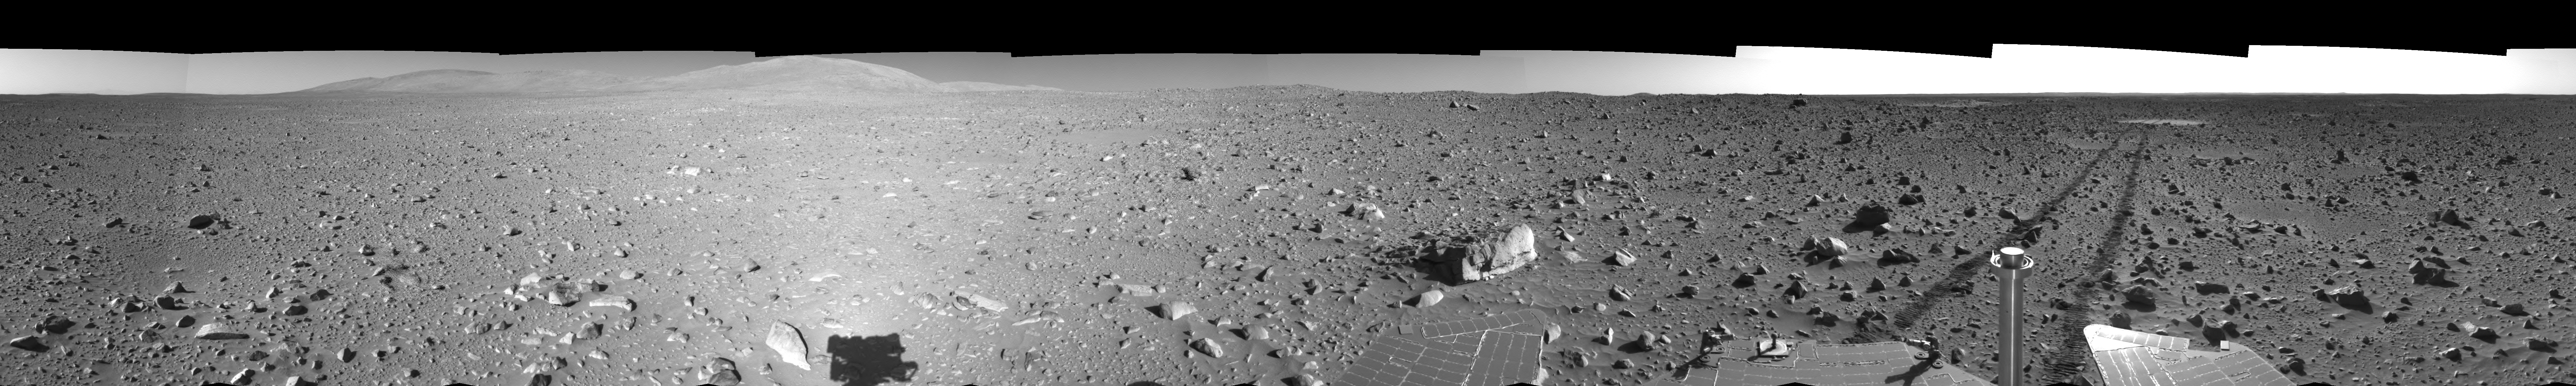

Spirit’s View on Sol 148 (Left Eye)

This is the left-eye view of a stereo pair showing a 360-degree view of the terrain surrounding NASA’s Mars Exploration Rover Spirit on the 148th martian day of the rover’s mission inside Gusev Crater, on June 2, 2004. It was assembled from images taken by Spirit’s navigation camera. The rover’s position is Site A61. The view is presented in a cylindrical-perspective projection with geometrical seam correction.

See PIA06037 for 3-D view and PIA06039 for right eye view of this left eye cylindrical-perspective projection.

Credit: NASA/JPL